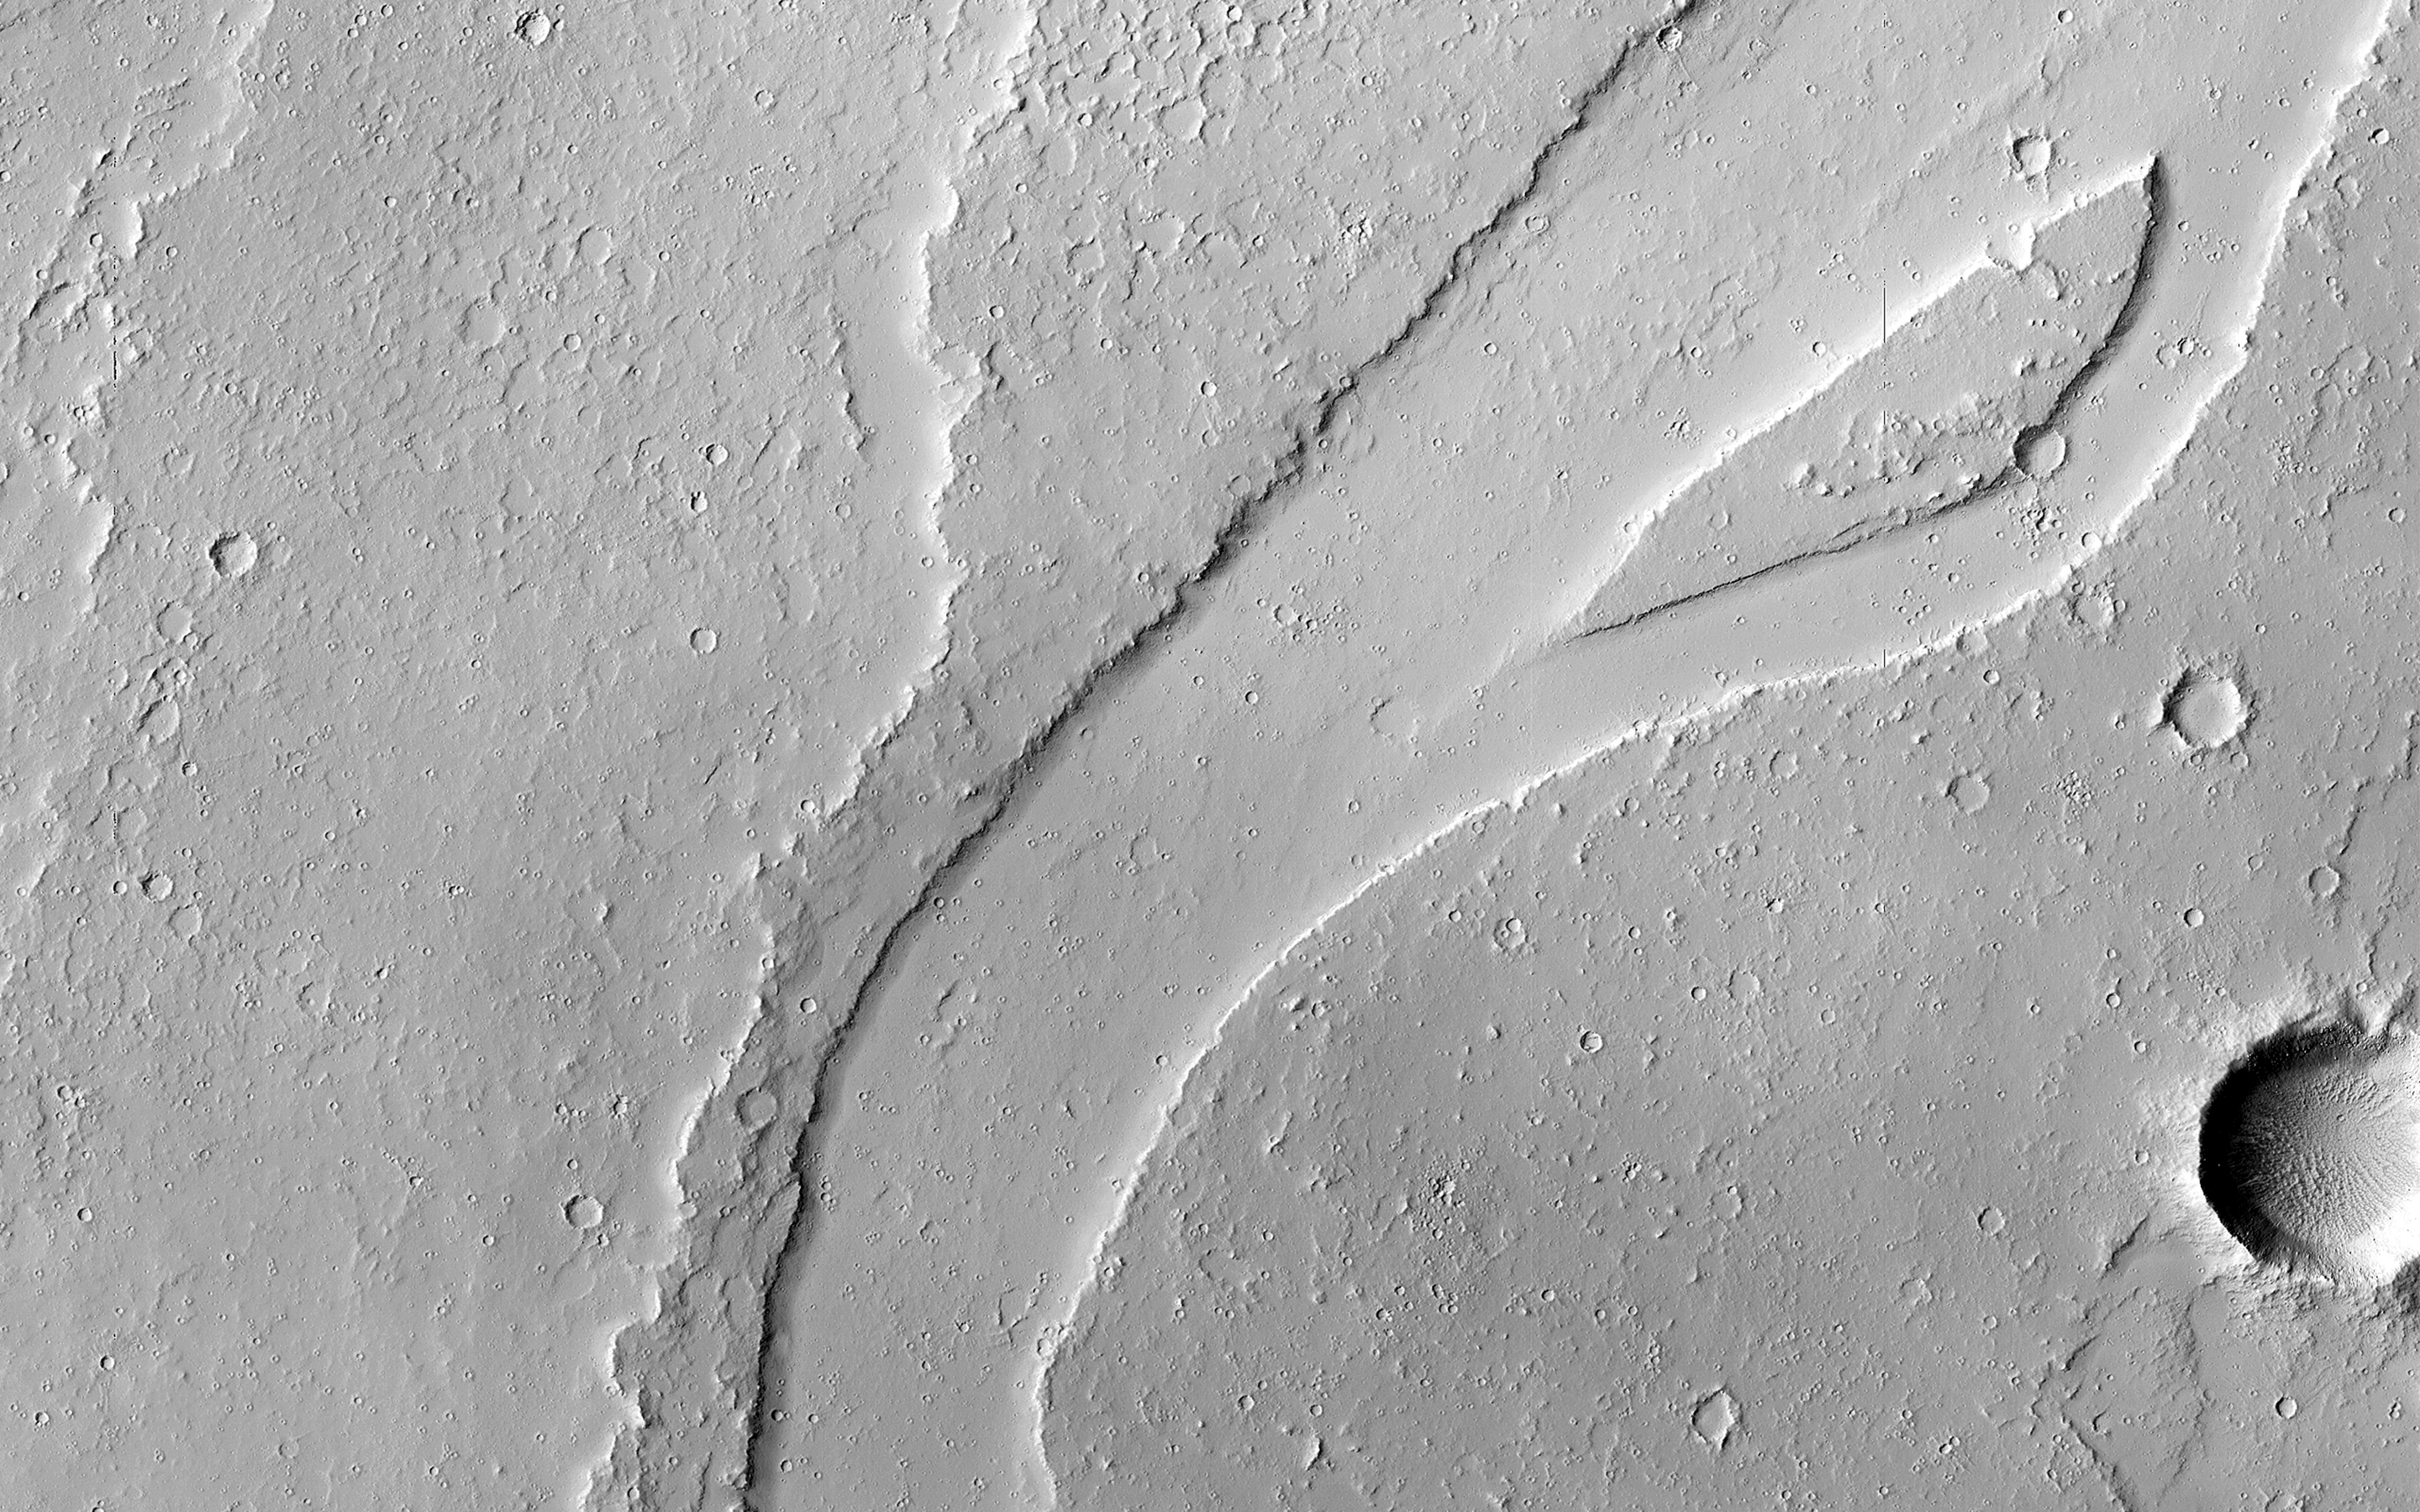

A Long and Winding Channel in Tharsis

The Tharsis region of Mars is covered in vast lava flows, many with channels. Some channels, however, resemble features that may have been formed by water.

In this image, we see a smooth, flat-bottomed channel within the roughly irregular edges of a possible lava flow. This long, winding channel runs for 115 kilometers (70 miles) from its source (shown in ESP_045091_2045), maintaining a nearly consistent width. There is also a streamlined island within the channel, which is 1.25 kilometers (about 3/4 mile) long.

One possibility is that a lava flow formed, and later groundwater was released, preferentially flowing through and further eroding the pre-existing lava channel. Or, the original lava flow could have been a very low-viscosity lava. We look at the shape and profile of the channel, and the channel and lava flow edges, to understand the characteristics of the fluids at work. Although there are lava flows and rivers on Earth that we can observe to understand the processes at work, the interplay of the features on Mars may tell a more complicated story.

We want to be able to understand the history of volcanic activity in Tharsis, as well as possible interaction with ground water release, to better understand some of the younger landforms on Mars.

This is a stereo pair with ESP_046436_2040.

The University of Arizona, Tucson, operates HiRISE, which was built by Ball Aerospace & Technologies Corp., Boulder, Colo. NASA’s Jet Propulsion Laboratory, a division of the California Institute of Technology in Pasadena, manages the Mars Reconnaissance Orbiter Project for NASA’s Science Mission Directorate, Washington.

Credit: NASA/JPL-Caltech/Univ. of Arizona